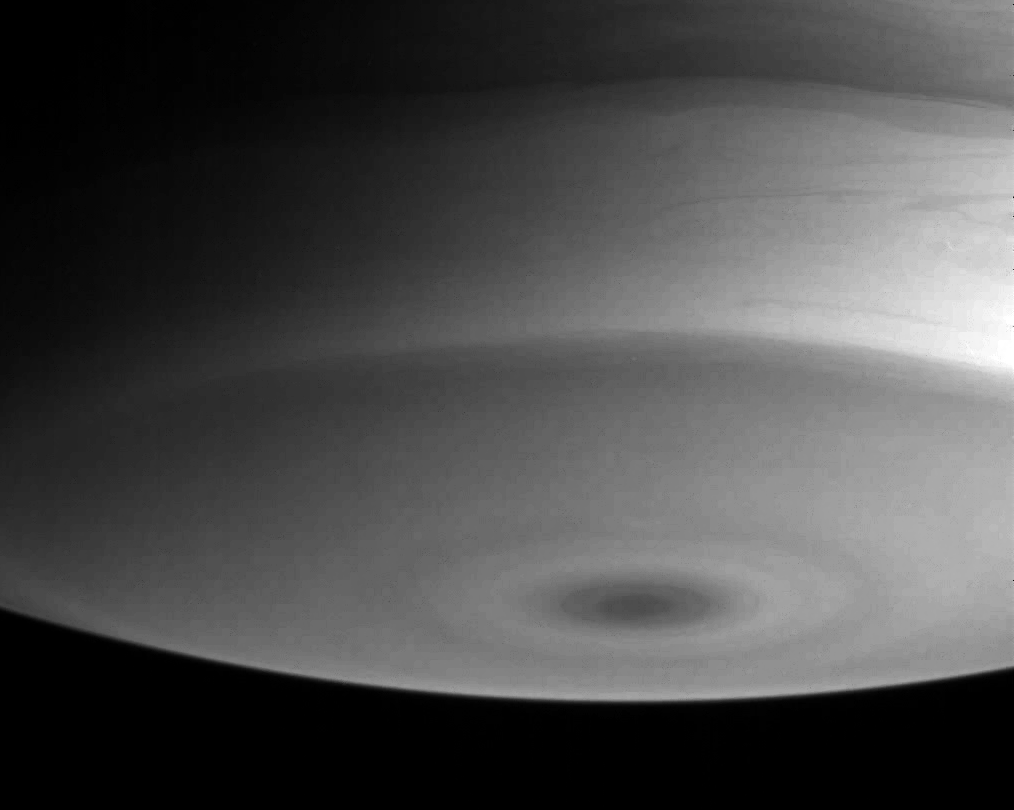

South Polar Structure

Saturn’s southern polar region exhibits concentric rings of clouds which encircle a dark spot at the pole. To the north and toward the right, wavy patterns are evident, resulting from the atmosphere moving with different speeds at different latitudes.

The image was taken with the Cassini spacecraft narrow angle camera on July 13, 2004, from a distance of 5 million kilometers (3.1 million miles) from Saturn, through a filter sensitive to wavelengths of infrared light centered at 889 nanometers. The image scale is 29 kilometers (18 miles) per pixel. Contrast has been enhanced slightly to aid visibility.

The Cassini-Huygens mission is a cooperative project of NASA, the European Space Agency and the Italian Space Agency. The Jet Propulsion Laboratory, a division of the California Institute of Technology in Pasadena, manages the Cassini-Huygens mission for NASA’s Office of Space Science, Washington, D.C. The Cassini orbiter and its two onboard cameras, were designed, developed and assembled at JPL. The imaging team is based at the Space Science Institute, Boulder, Colo.

Credit: NASA/JPL/Space Science Institute